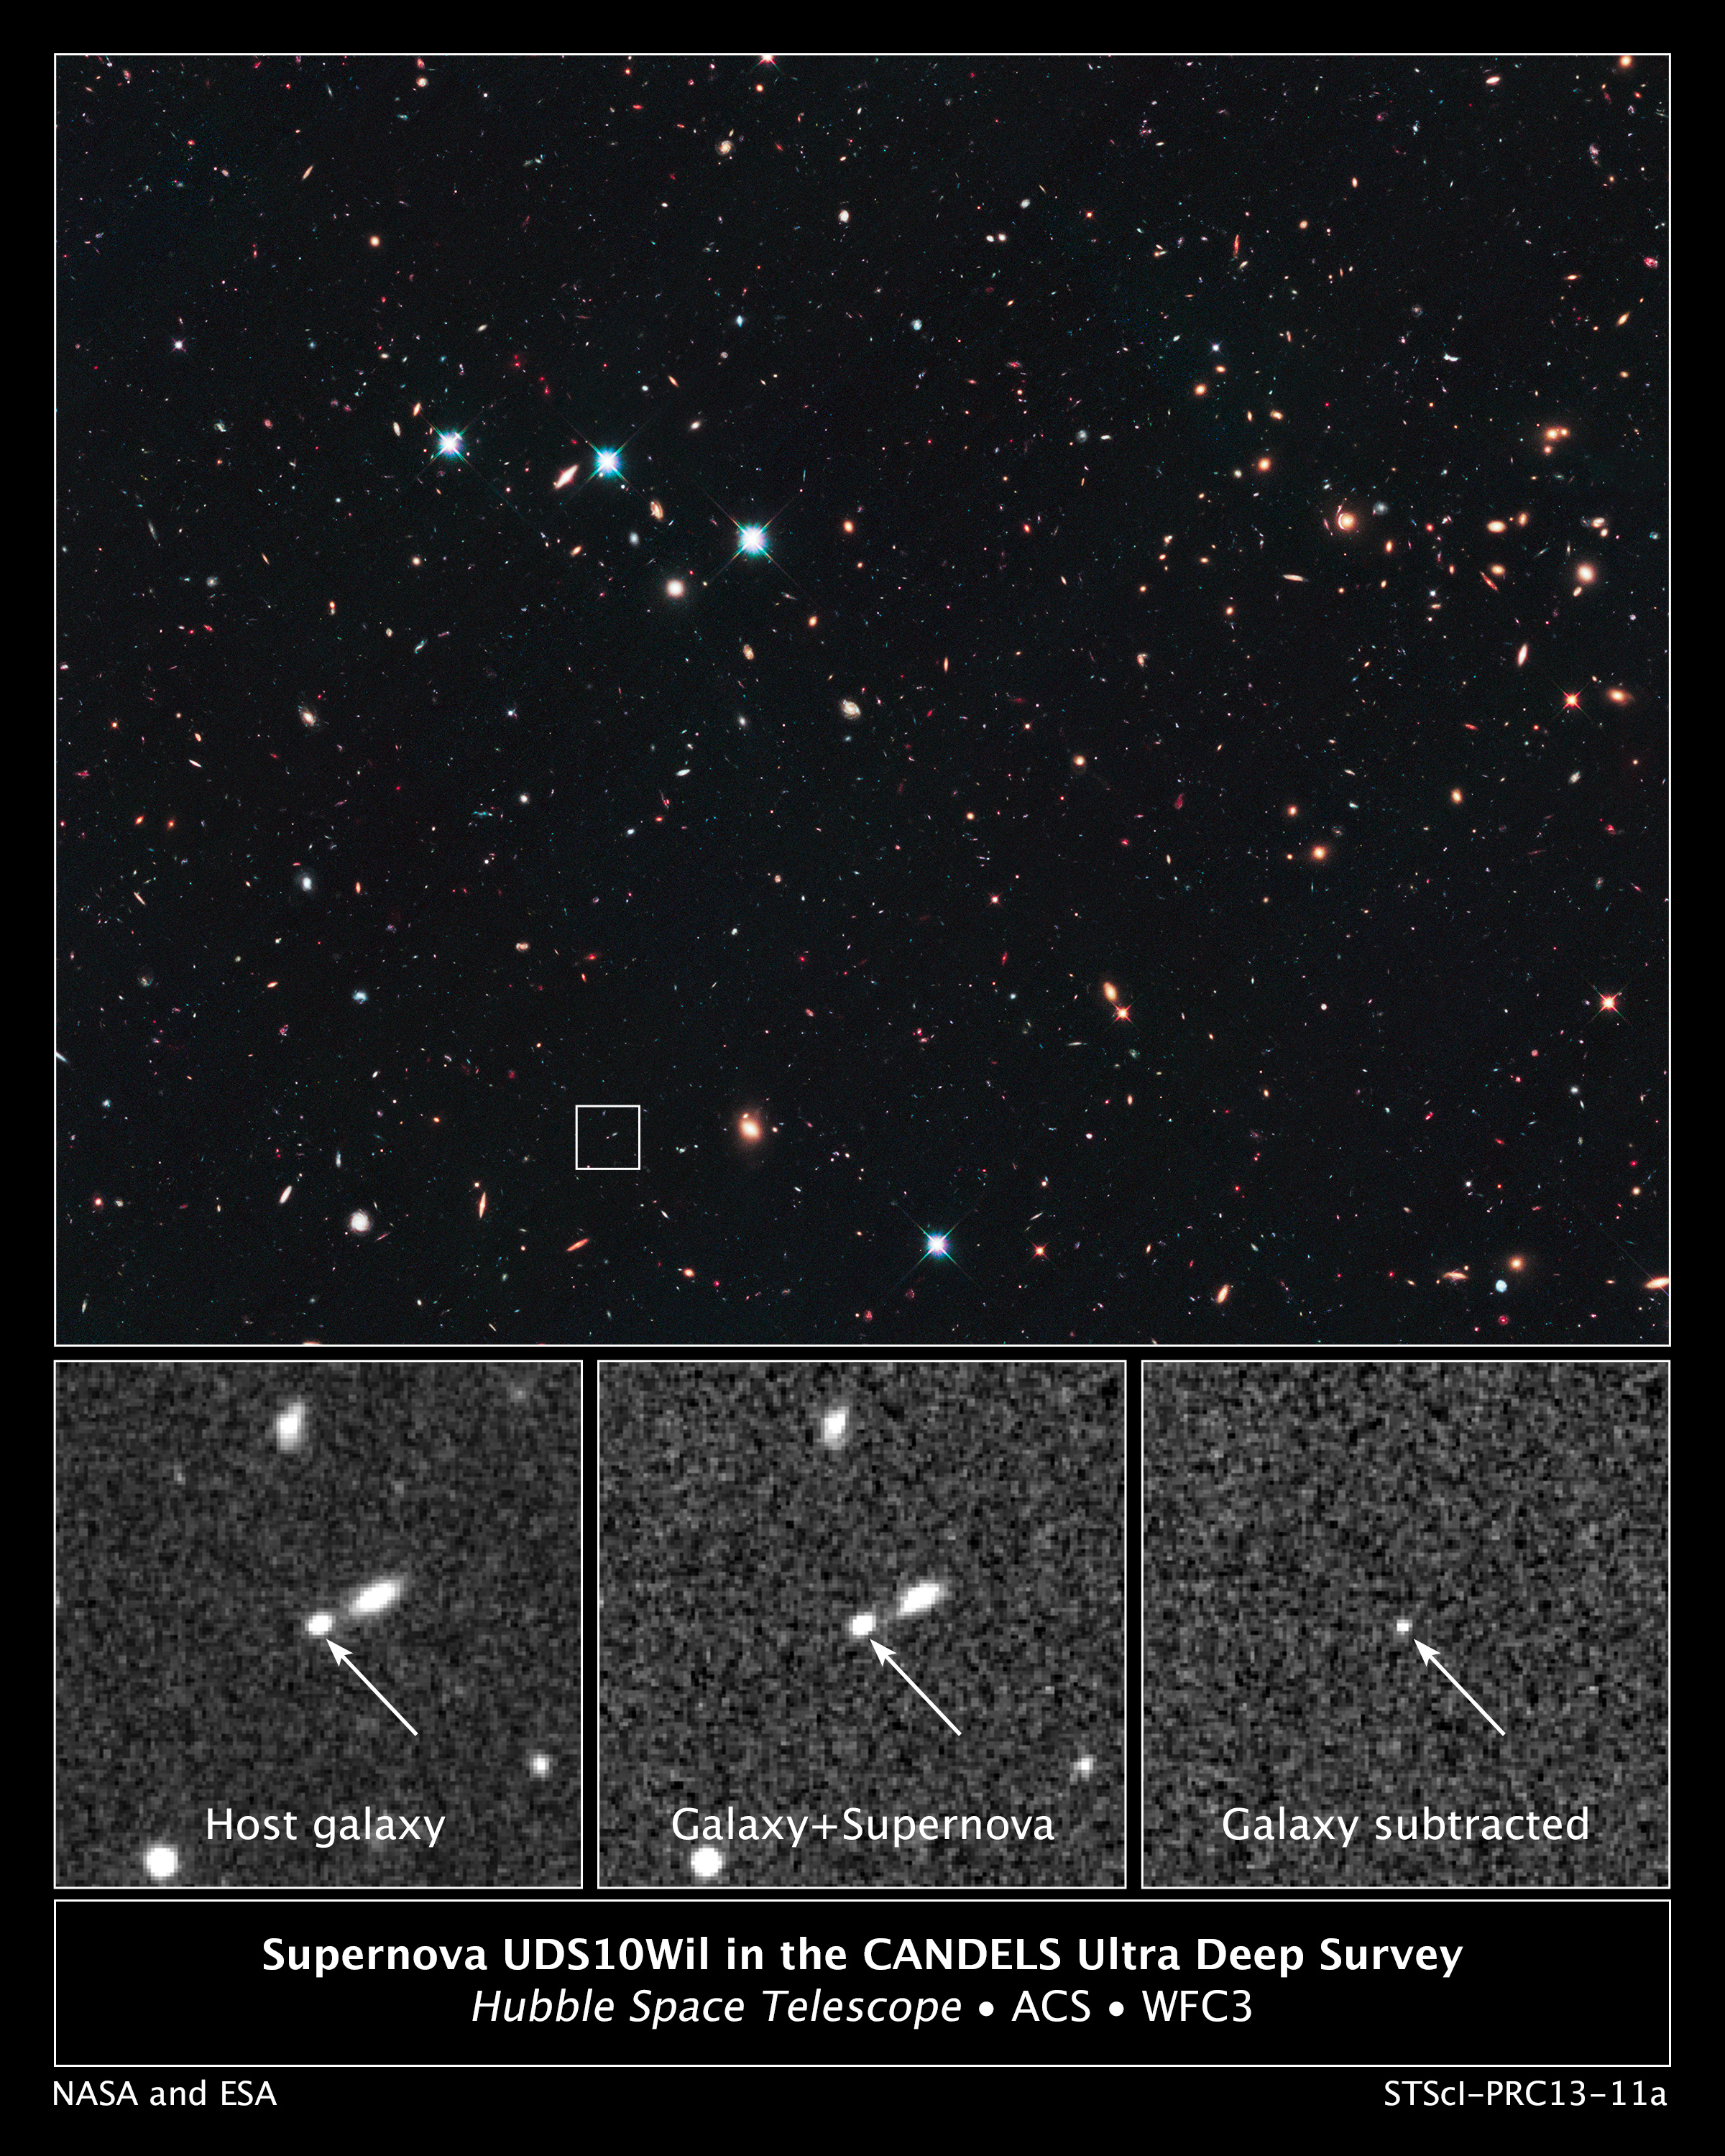

Supernova UDS10Wil in the CANDELS Ultra Deep Survey

This is a Hubble Space Telescope view looking long ago and far away at a supernova that exploded over 10 billion years ago. The supernova's light is just arriving at Earth because it has traveled more than 10 billion light-years (redshift 1.914) across space.

The supernova, designated SN UDS10Wil, is nicknamed SN Wilson, after the 28th U.S. President, Woodrow Wilson. At the time it exploded, the universe was in its early formative years where stars were being born at a rapid rate.

Astronomers spotted SN Wilson in December 2010 in the Cosmic Assembly Near-infrared Deep Extragalactic Legacy Survey (CANDELS) field. The small box in the top image pinpoints SN Wilson's host galaxy in the CANDELS survey. The image is a blend of visible and near-infrared light, taken by Hubble's Advanced Camera for Surveys and Wide Field Camera 3 (WFC3). The astronomers' search technique involved taking multiple near-infrared images with WFC3 spaced roughly 50 days apart over the span of three years, looking for a supernova's faint glow.

The three bottom images, taken in near-infrared light with WFC3, demonstrate how the astronomers found the supernova. The image at far left shows the host galaxy without SN Wilson. The middle image, taken a year earlier, reveals the galaxy with SN Wilson. The supernova cannot be seen because it is too close to the center of its host galaxy. To detect the supernova, astronomers subtracted the left image from the middle image to see the light from SN Wilson, shown in the image at far right.

The astronomers then used WFC3's spectrometer and the European Southern Observatory's Very Large Telescope to verify SN Wilson's distance and to decode its light, finding the unique signature of a Type Ia supernova.

Credit: NASA, ESA, A. Riess (STScI and JHU), and D. Jones and S. Rodney (JHU)